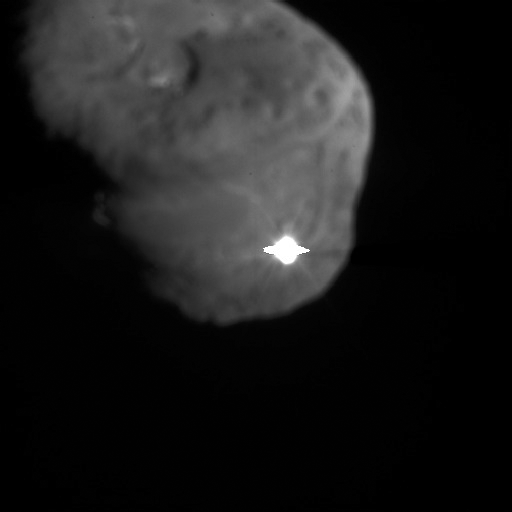

First Contact

The image depicts the first moments after Deep Impact’s probe interfaced with comet Tempel 1. The illuminated — and possibly incandescent — debris is expanding from the impact site. The rough-hewn edges at the top and bottom of the flash are a result of light given off at impact saturating some of the pixels in the camera’s imager. The pixels “bleed” excess electronic charge onto adjacent pixels in the same column.

This image was taken by Deep Impact’s high-resolution camera.

Credit: NASA/JPL-Caltech/UMD